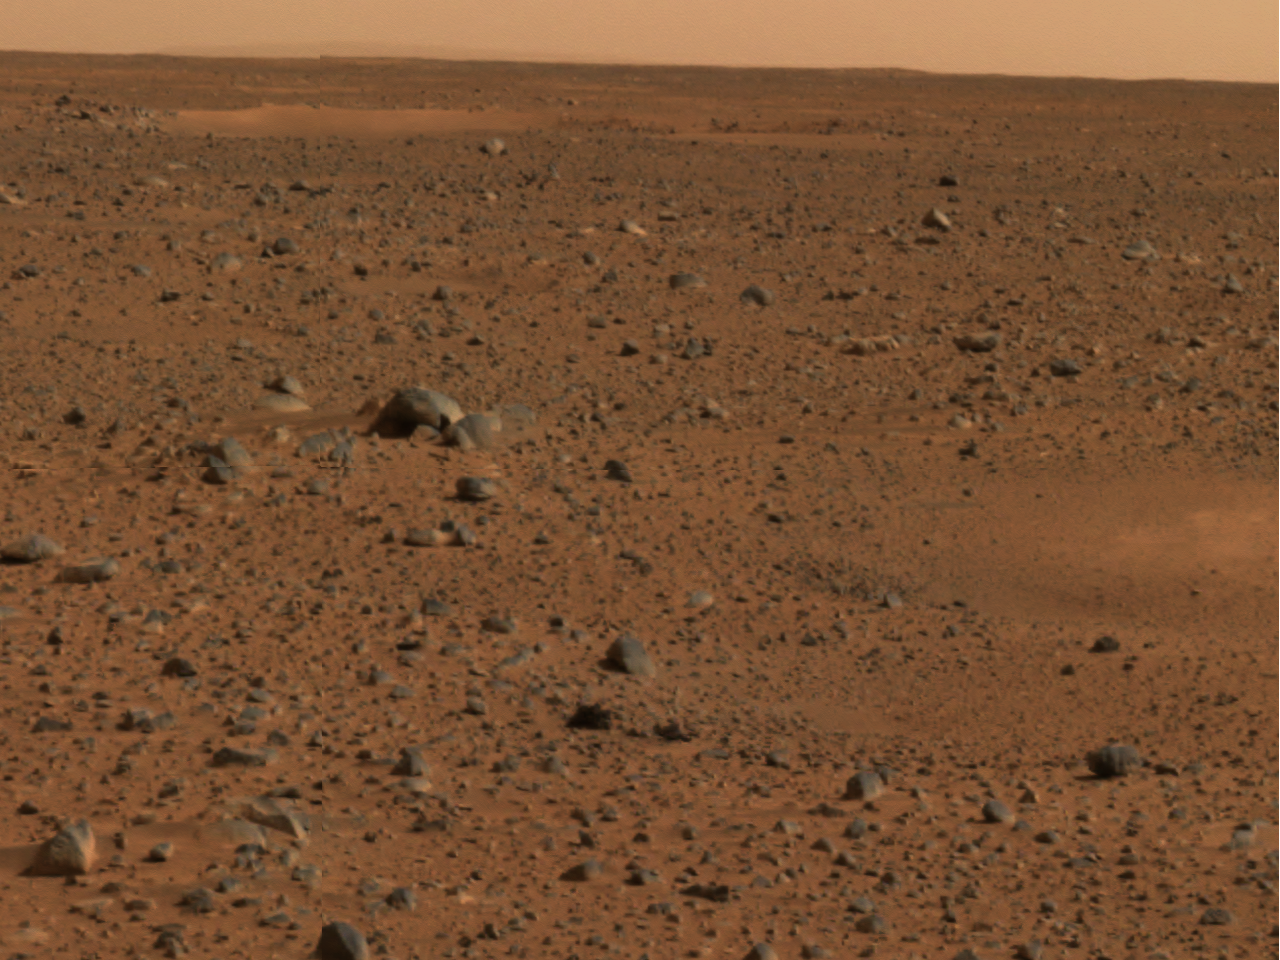

Martian Horizon

This is a portion of the first color image captured by the panoramic camera on the Mars Exploration Rover Spirit.

Credit: NASA/JPL/Cornell